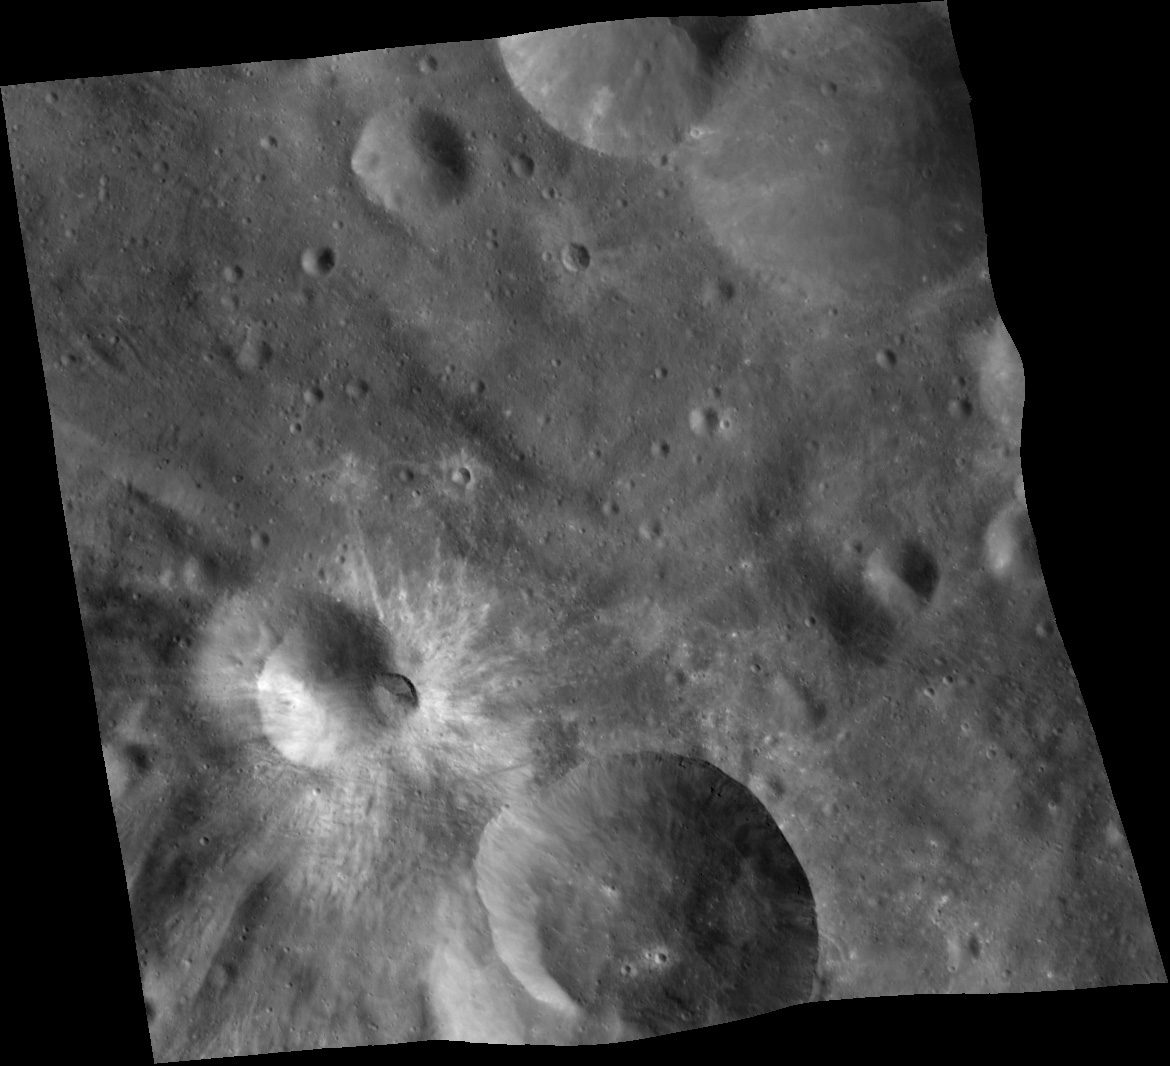

Crater Characteristics on Asteroid Vesta

This mosaic of three images was taken by NASA’s Dawn framing camera during the high-altitude mapping orbit over the giant asteroid Vesta. The images show an impact crater that is about 17 miles (28 kilometers) wide from north to south and about 21 miles (33 kilometers) from west to east, containing an approximately 14- mile (22-kilometer) mass movement deposit in its interior. The eastern rim is higher than the western rim, and the overall topography is downhill from east to west. The relatively undisrupted form of the deposit in the crater suggests that it is a slump rather than a landslide induced by shaking from an impact. Scientists are finding a great number of examples across Vesta of impact craters disturbed by mass wasting deposits. The rugged topography of Vesta combined with its fractured crust from extensive impact cratering makes it surface very conducive to modification by gravity-driven mass movements, even in Vesta’s low gravity.

The Dawn mission to Vesta and Ceres is managed by NASA’s Jet Propulsion Laboratory, a division of the California Institute of Technology in Pasadena, for NASA’s Science Mission Directorate, Washington. UCLA is responsible for overall Dawn mission science. The Dawn framing cameras have been developed and built under the leadership of the Max Planck Institute for Solar System Research, Katlenburg-Lindau, Germany, with significant contributions by DLR German Aerospace Center, Institute of Planetary Research, Berlin, and in coordination with the Institute of Computer and Communication Network Engineering, Braunschweig. The Framing Camera project is funded by the Max Planck Society, DLR, and NASA/JPL.

Credit: NASA/JPL-Caltech/UCLA/MPS/DLR/IDA